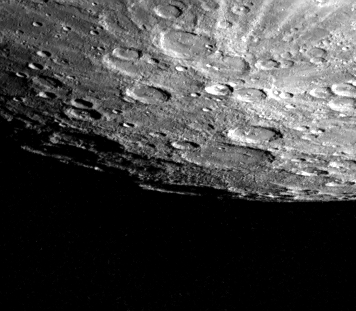

Mercury’s South Pole

Mercury’s south pole was photographed by one of Mariner 10’s TV cameras as the spacecraft made its second close flyby of the planet September 21. The pole is located inside the large crater (180 kilometers, 110 miles) on Mercury’s limb (lower center). The crater floor is shadowed and its far rim, illuminated by the sun, appears to de disconnected from the edge of the planet. Just above and to the right of the South Pole is a double ring basin about 100 kilometers (125 miles) in diameter. A bright ray system, splashed out of a 50 kilometer (30 mile) crater is seen at upper right. The stripe across the top is an artifact introduced during computer processing. The picture (FDS 166902) was taken from a distance of 85,800 kilometers (53,200 miles) less than two hours after Mariner 10 reached its closest point to the planet.

The Mariner 10 mission, managed by the Jet Propulsion Laboratory for NASA’s Office of Space Science, explored Venus in February 1974 on the way to three encounters with Mercury-in March and September 1974 and in March 1975. The spacecraft took more than 7,000 photos of Mercury, Venus, the Earth and the Moon.

Credit: NASA/JPL/Northwestern University